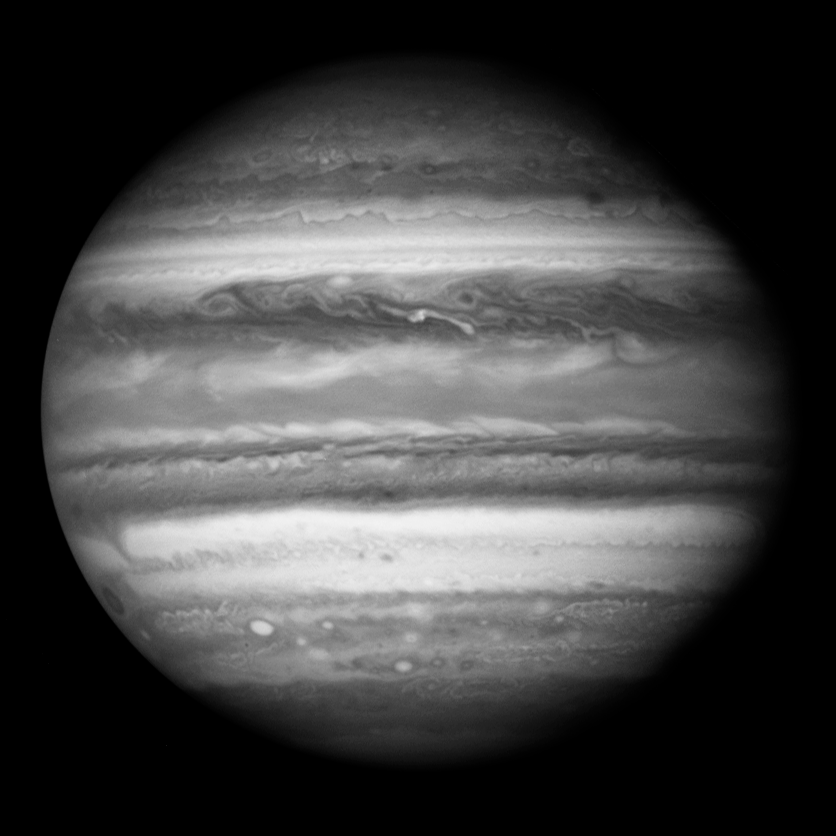

The Equatorial Regions of Jupiter

Object Name: Jupiter
Object Description: Planet
Instrument: HST/WFPC2
Filters: 410nm and 673nm

Credit: NASA, ESA, and J. Clarke (Boston University)